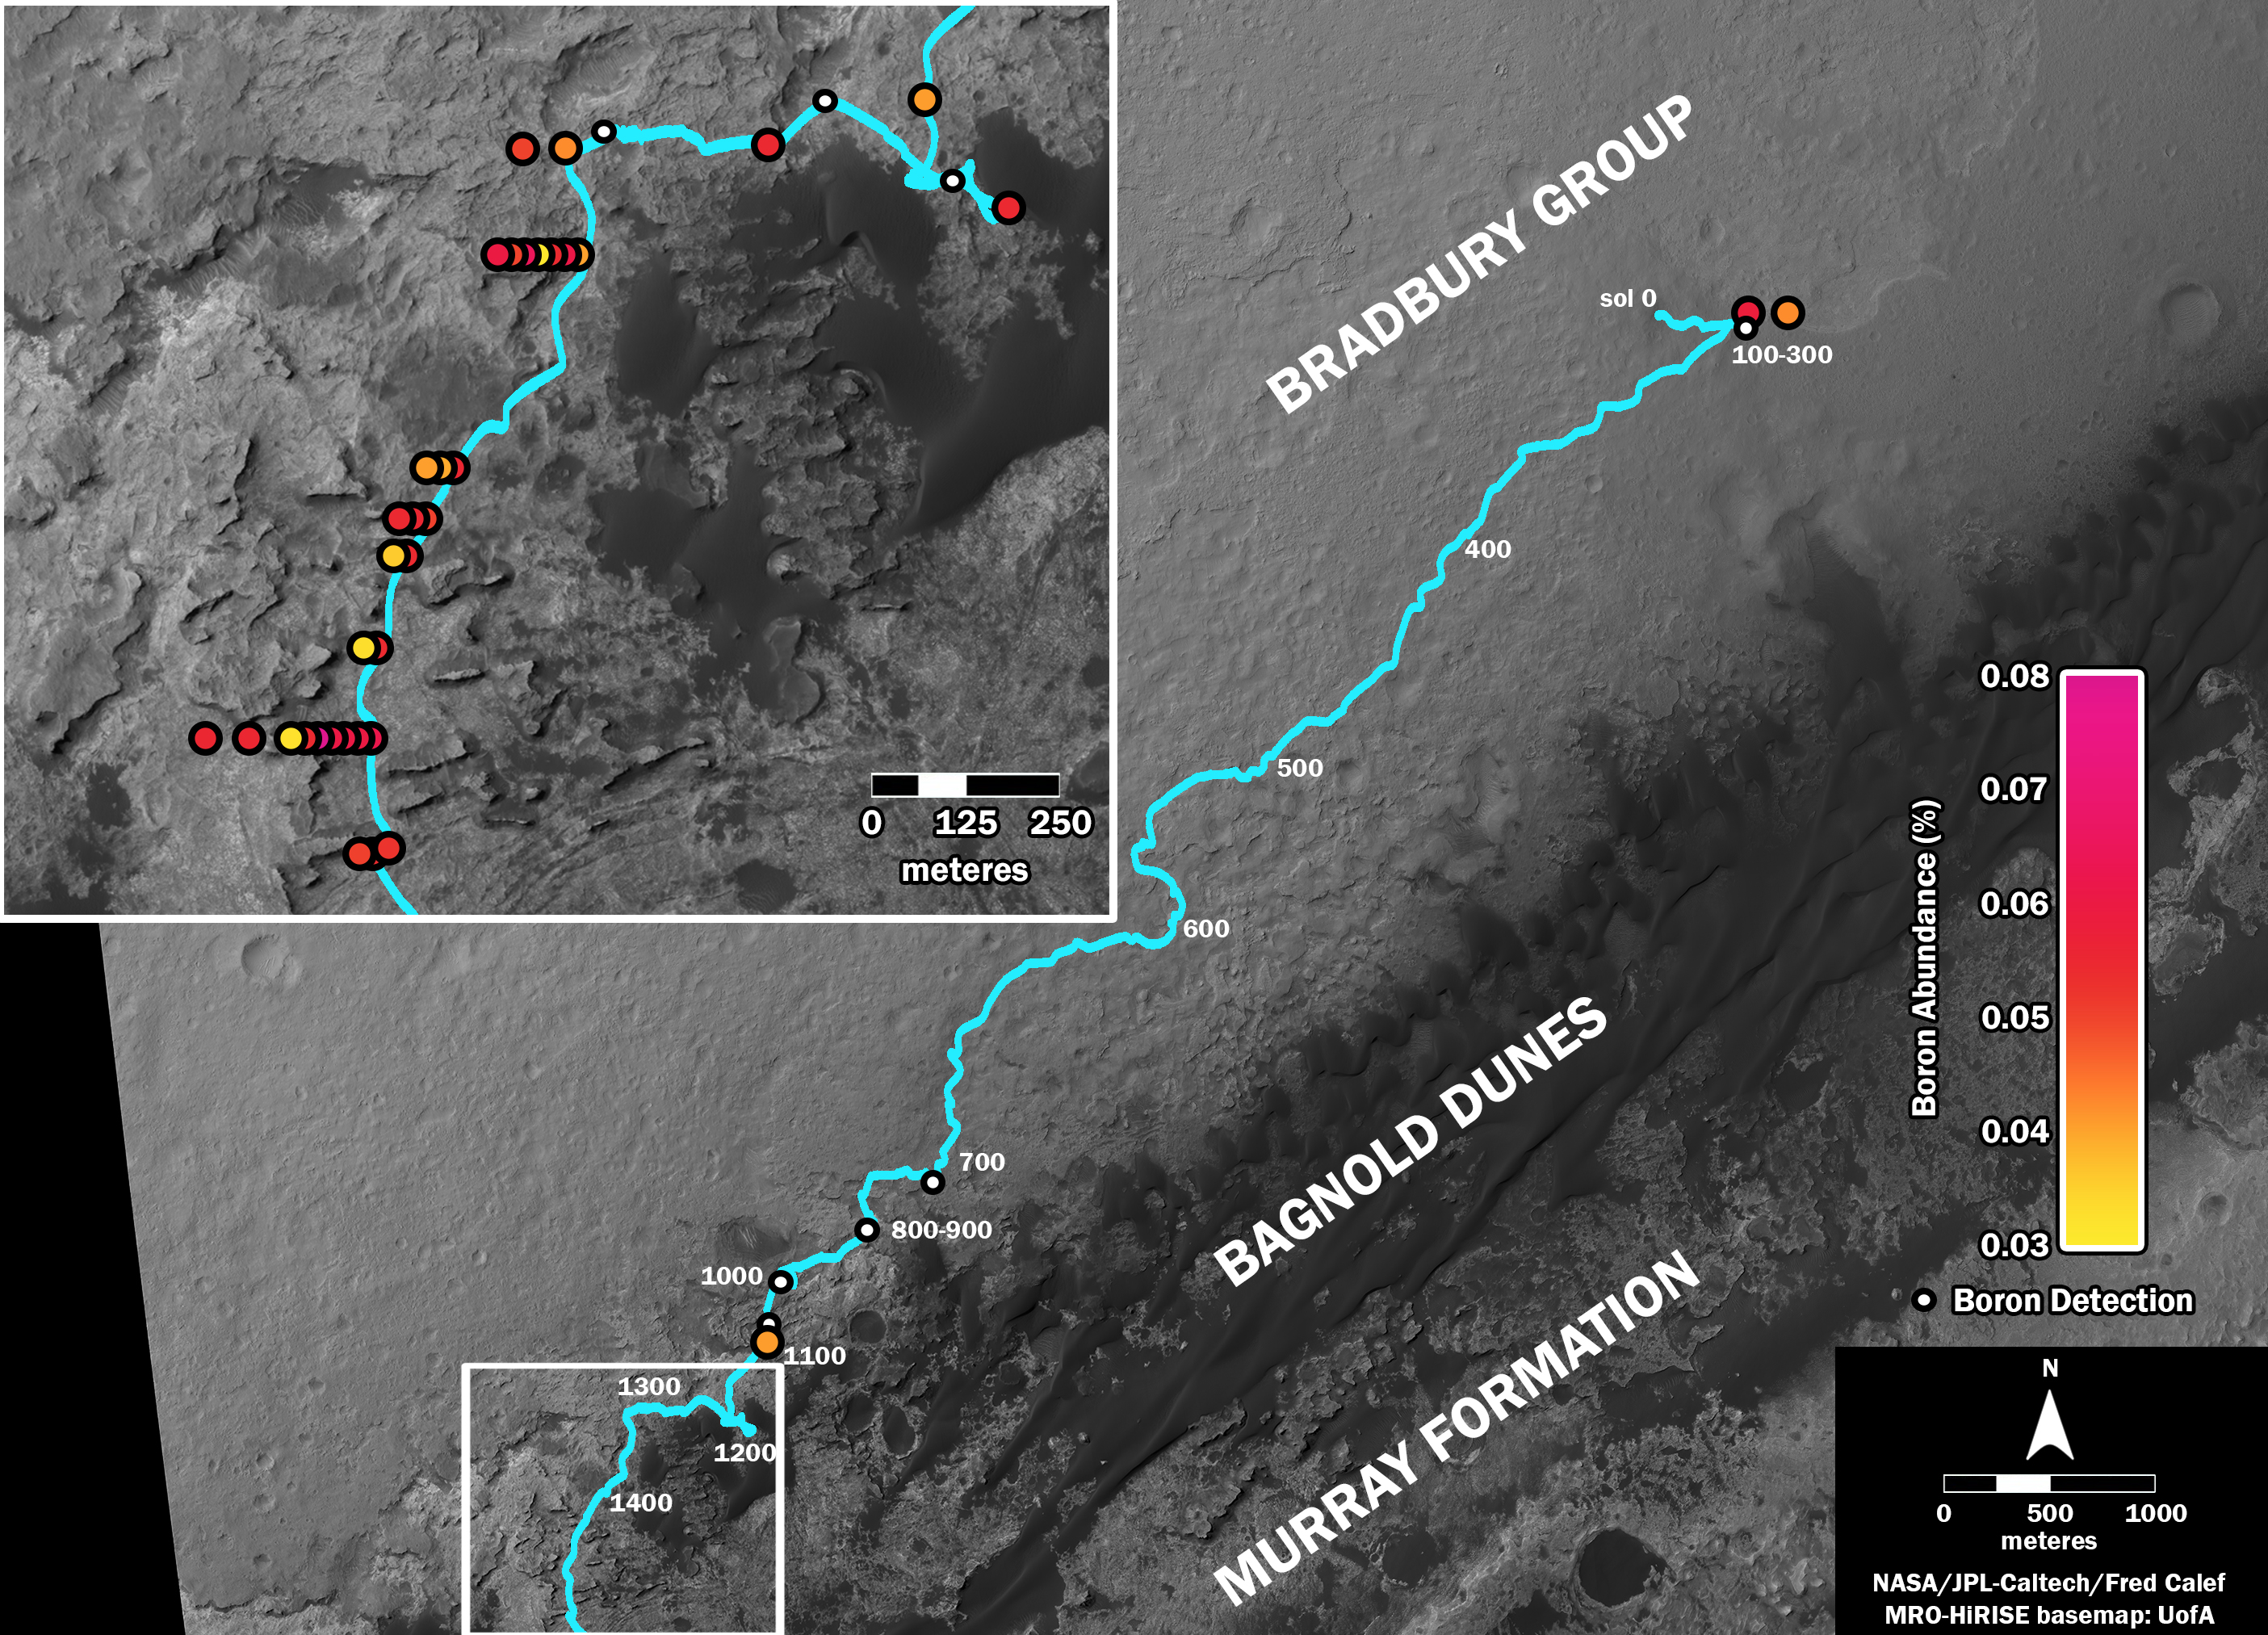

Where’s Boron? Mars Rover Detects It

This map shows the route driven by NASA’s Curiosity Mars rover (blue line) and locations where the rover’s Chemistry and Camera (ChemCam) instrument detected the element boron (dots, colored by abundance of boron according to the key at right).

The main map shows the traverse from landing day (Sol 0) in August 2012 to the rover’s location in September 2016, with boron detections through September 2015. The inset at upper left shows a magnified version of the most recent portion of that traverse, with boron detections during that portion. Overlapping dots represent cases when boron was detected in multiple ChemCam observation points in the same target and non-overlapping dots represent cases where two different targets in the same location have boron.

Most of the mission’s detections of boron have been made in the most recent seven months (about 200 sols) of the rover’s uphill traverse.

The base image for the map is from the High Resolution Imaging Science Experiment (HiRISE) camera on NASA’s Mars Reconnaissance Orbiter. North is up. The scale bar at lower right represents one kilometer (0.62 mile).

Presented at the 2016 AGU Fall Meeting on Dec. 13. in San Francisco, CA.

ChemCam is one of 10 instruments in Curiosity’s science payload. The U.S. Department of Energy’s Los Alamos National Laboratory, in Los Alamos, New Mexico, developed ChemCam in partnership with scientists and engineers funded by the French national space agency (CNES), the University of Toulouse and the French national research agency (CNRS). More information about ChemCam is available at http://www.msl-chemcam.com/.

NASA’s Jet Propulsion Laboratory, a division of Caltech in Pasadena, California, manages the Mars Science Laboratory Project and Mars Reconnaissance Orbiter Project for NASA’s Science Mission Directorate, Washington.

Credit: NASA/JPL-Caltech/Univ. of Arizona/LANL/CNES/IRAP/LPGNantes/CNRS/IAS